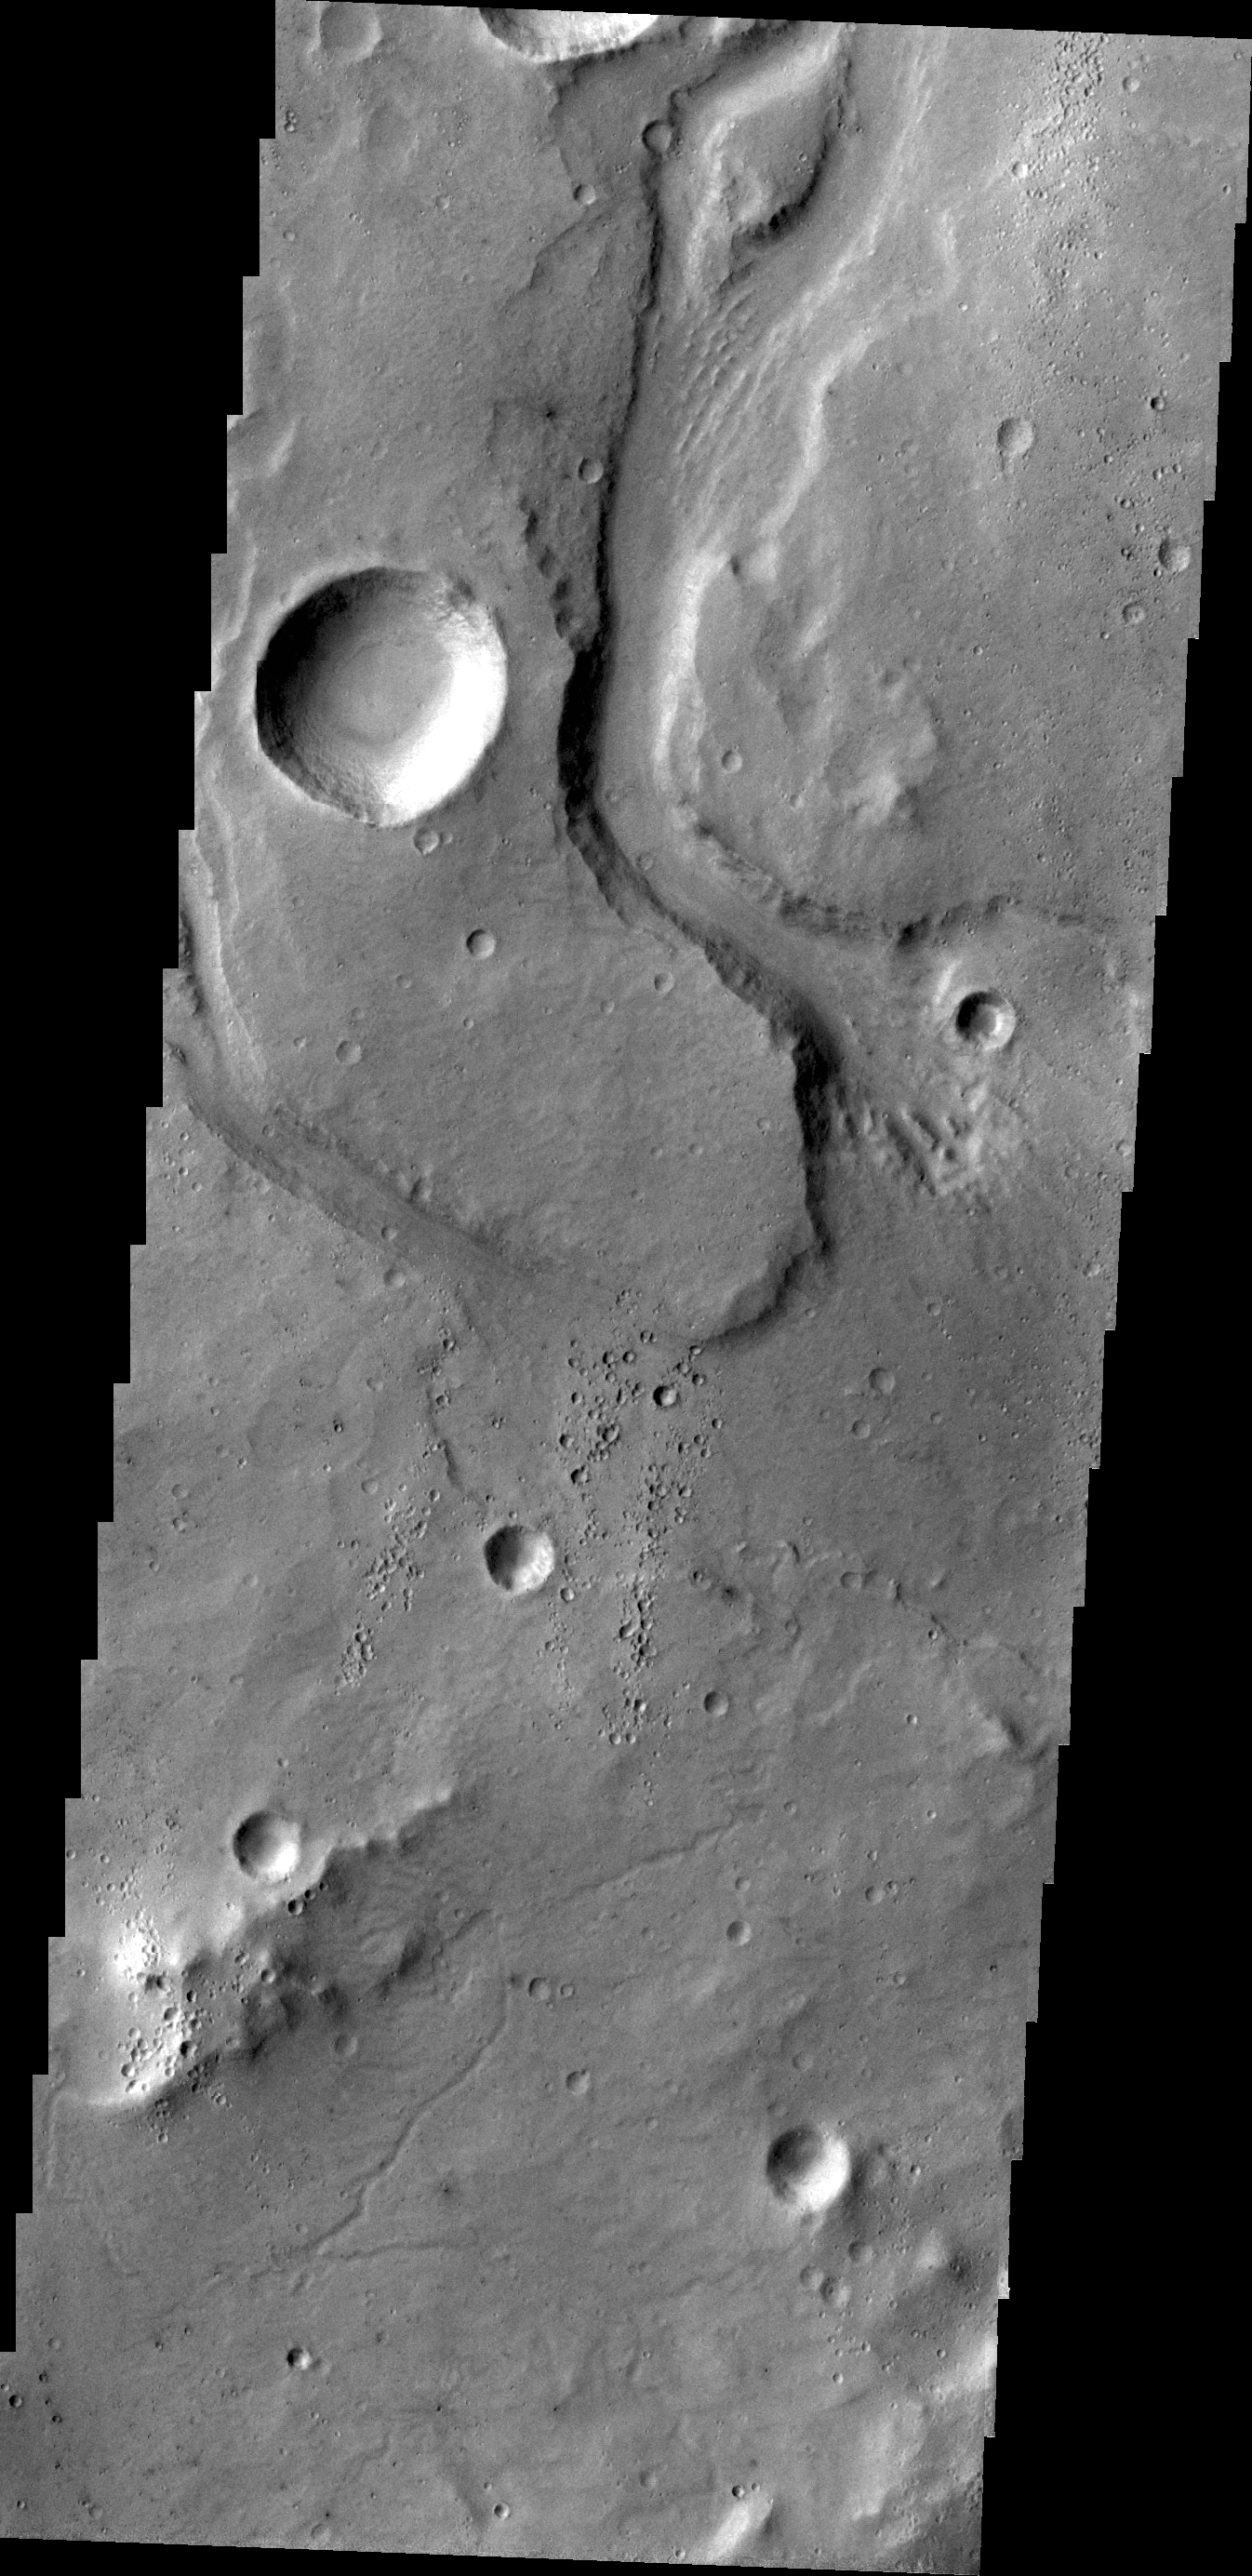

Mesa Vallis

This VIS image shows an unnamed channel on part of the highlands above Tiu Valles.

Credit: NASA/JPL/ASU